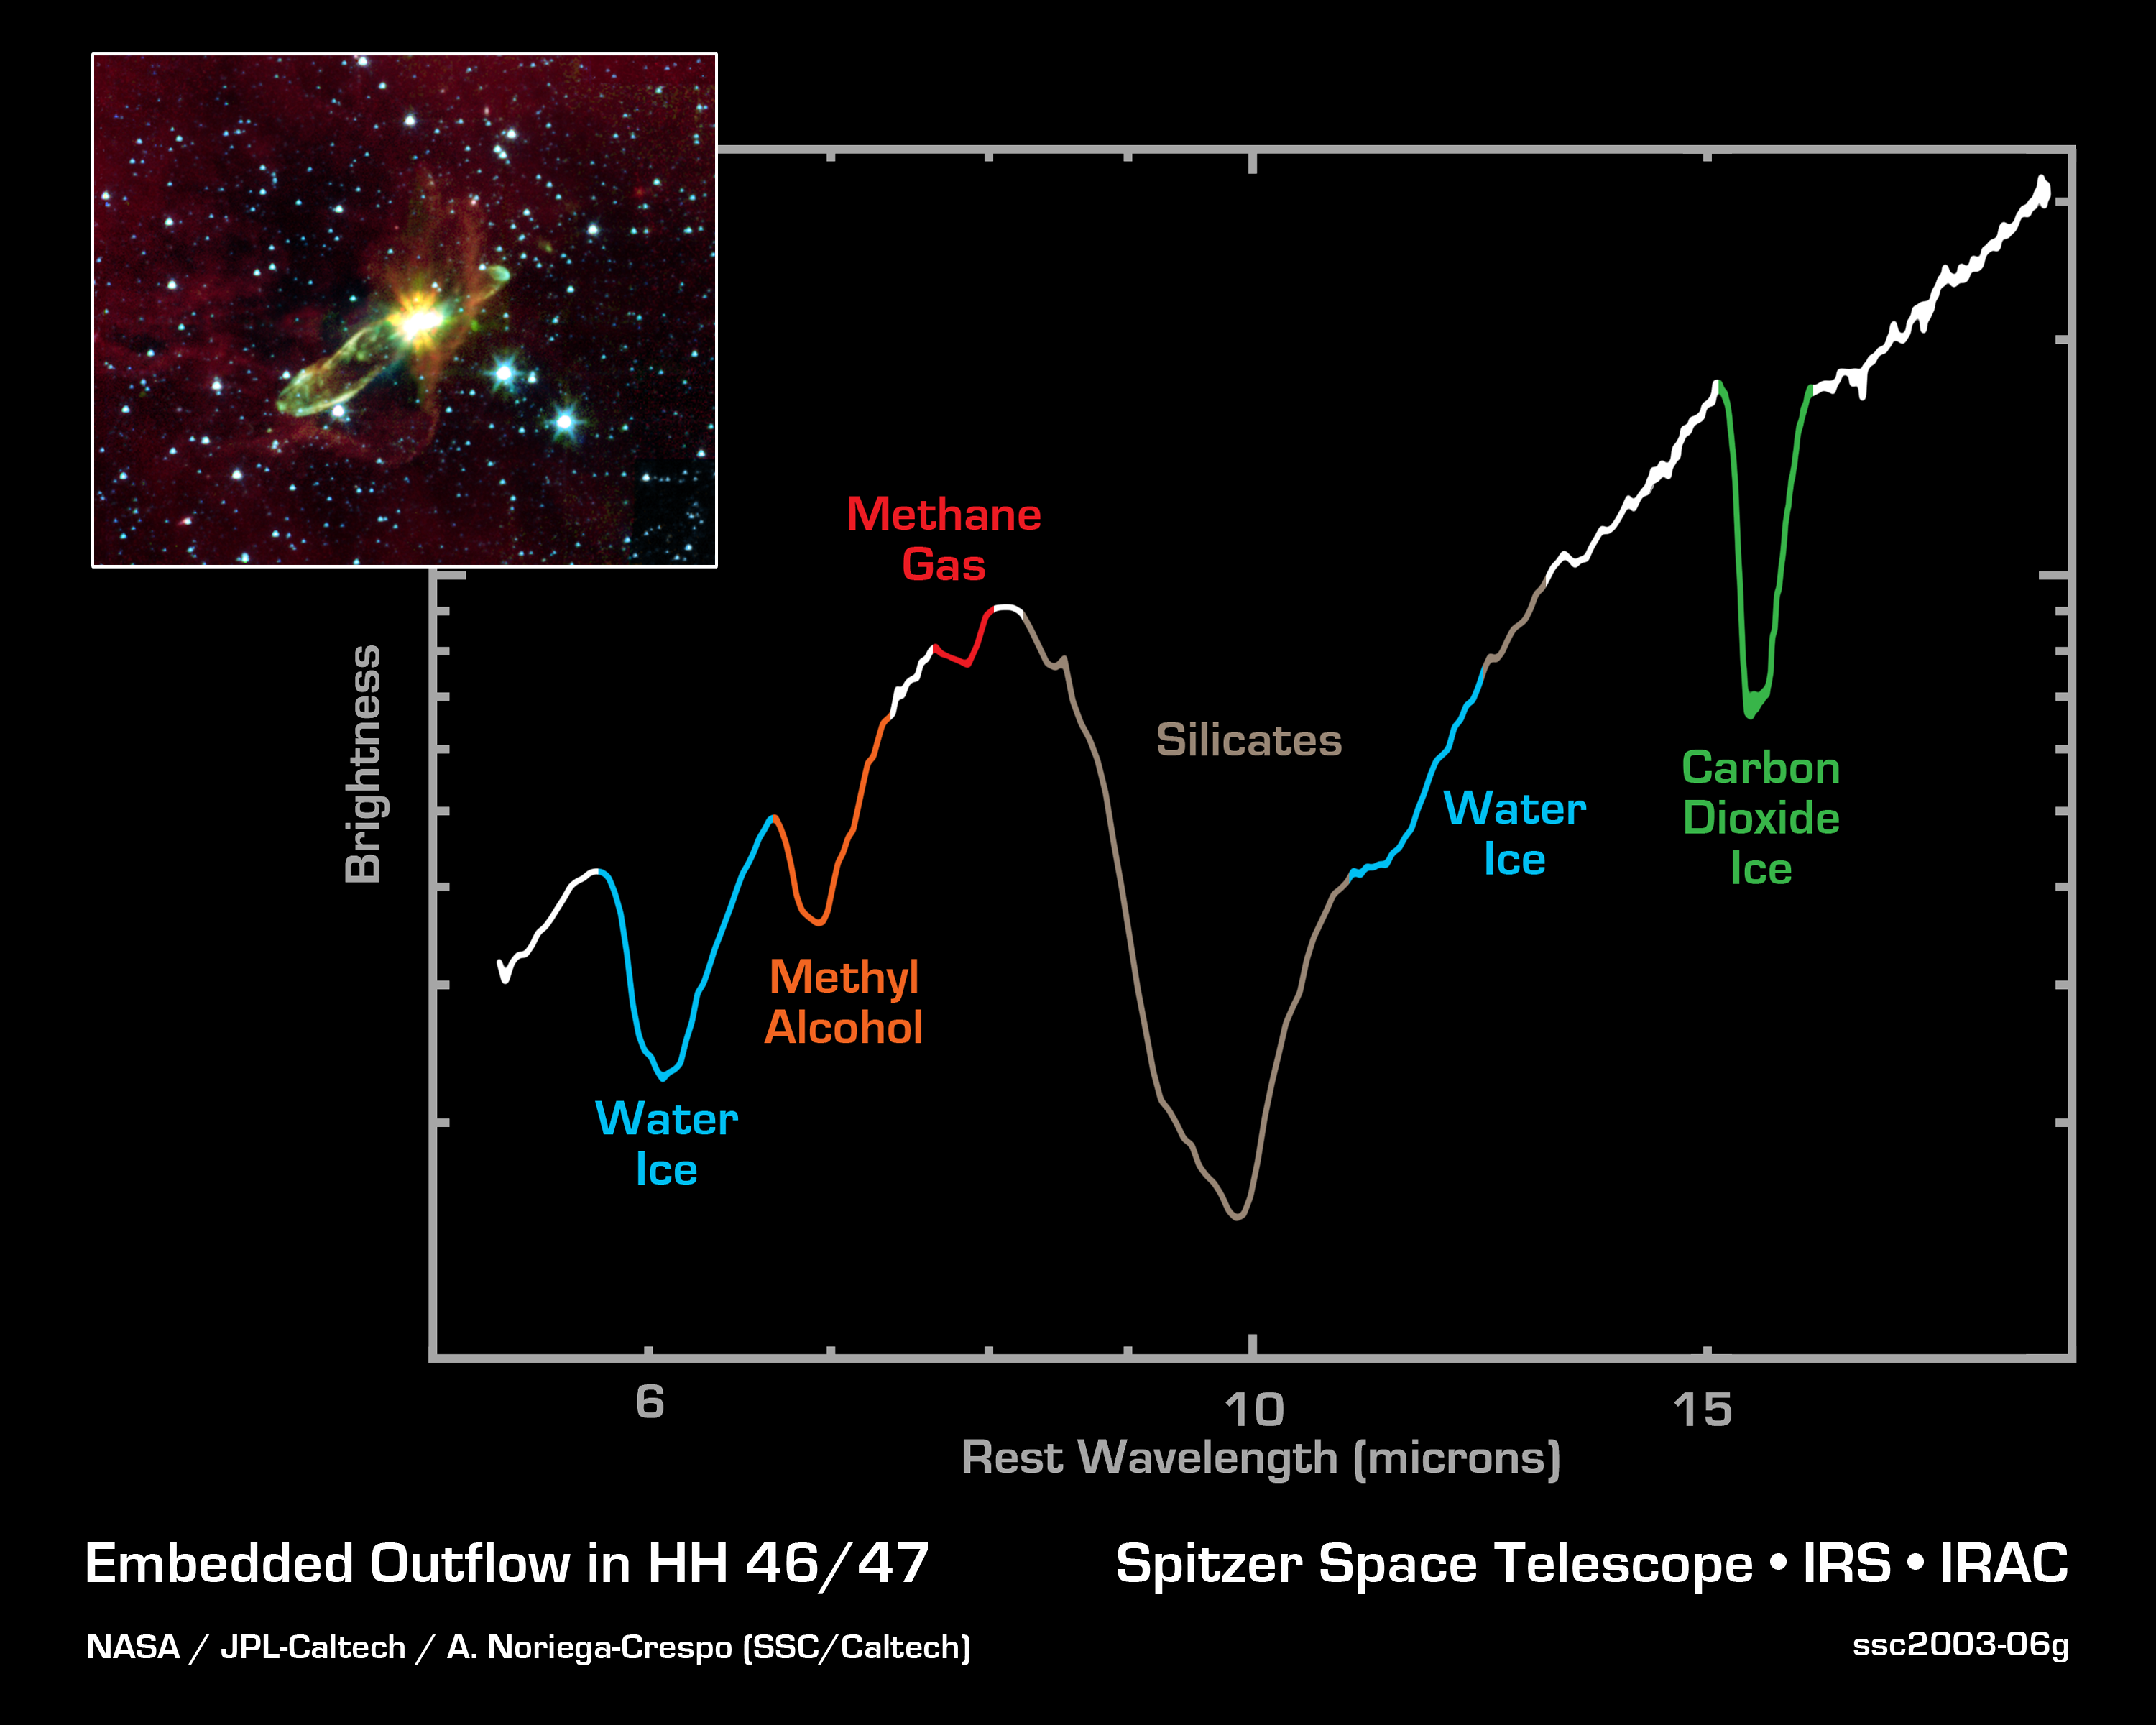

Embedded Outflow in HH 46/47

NASA's Spitzer Space Telescope has lifted the cosmic veil to see an otherwise hidden newborn star, while detecting the presence of water and carbon dioxide ices, as well as organic molecules. Using near-infrared light, Spitzer pierces through an optically dark cloud to detect the embedded outflow in an object called HH 46/47. Herbig-Haro (HH) objects are bright, nebulous regions of gas and dust that are usually buried within dark dust clouds. They are formed when supersonic gas ejected from a forming protostar, or embryonic star, interacts with the surrounding interstellar medium. These young stars are often detected only in the infrared.

HH 46/47 is a striking example of a low mass protostar ejecting a jet and creating a bipolar, or two-sided, outflow. The central protostar lies inside a dark cloud (known as a 'Bok globule') which is illuminated by the nearby Gum Nebula. Located at a distance of 1140 light-years and found in the constellation Vela, the protostar is hidden from view in the visible-light image (inset). With Spitzer, the star and its dazzling jets of molecular gas appear with clarity.

The Spitzer image (inset) was obtained with the infrared array camera. Emission at 3.6 microns is shown as blue, emission from 4.5 and 5.8 microns has been combined as green, and 8.0 micron emission is depicted as red. The 8-micron channel of the camera is sensitive to emission from polycyclic aromatic hydrocarbons. These organic molecules, comprised of carbon and hydrogen, are excited by the surrounding radiation field and become luminescent, accounting for the reddish cloud. Note that the boundary layer of the 8-micron mission corresponds to the lower right edge of the dark cloud in the visible-light picture.

The primary image shows a spectrum obtained with Spitzer's infrared spectrograph instrument, stretching from wavelengths of 5.5 microns to 20 microns. Spectra are graphical representations of a celestial object's unique blend of light. Characteristic patterns, or fingerprints, within the spectra allow astronomers to identify the object's chemical composition.

The broad depression in the center of the spectrum signifies the presence of silicates, which are chemically similar to beach sand. The depth of the silicate absorption feature indicates that the dusty cocoon surrounding the embedded protostar star is extremely thick. Other absorption dips are produced by water ice (blue) and carbon dioxide ice (green). The fact that water and carbon dioxide appear in solid form suggests that the material immediately surrounding the protostar is cold. In addition, the Spitzer spectrum includes the chemical signatures of methane (red) and methyl alcohol (orange).

Credit: NASA/JPL-Caltech/A. Noriega-Crespo (SSC/Caltech)